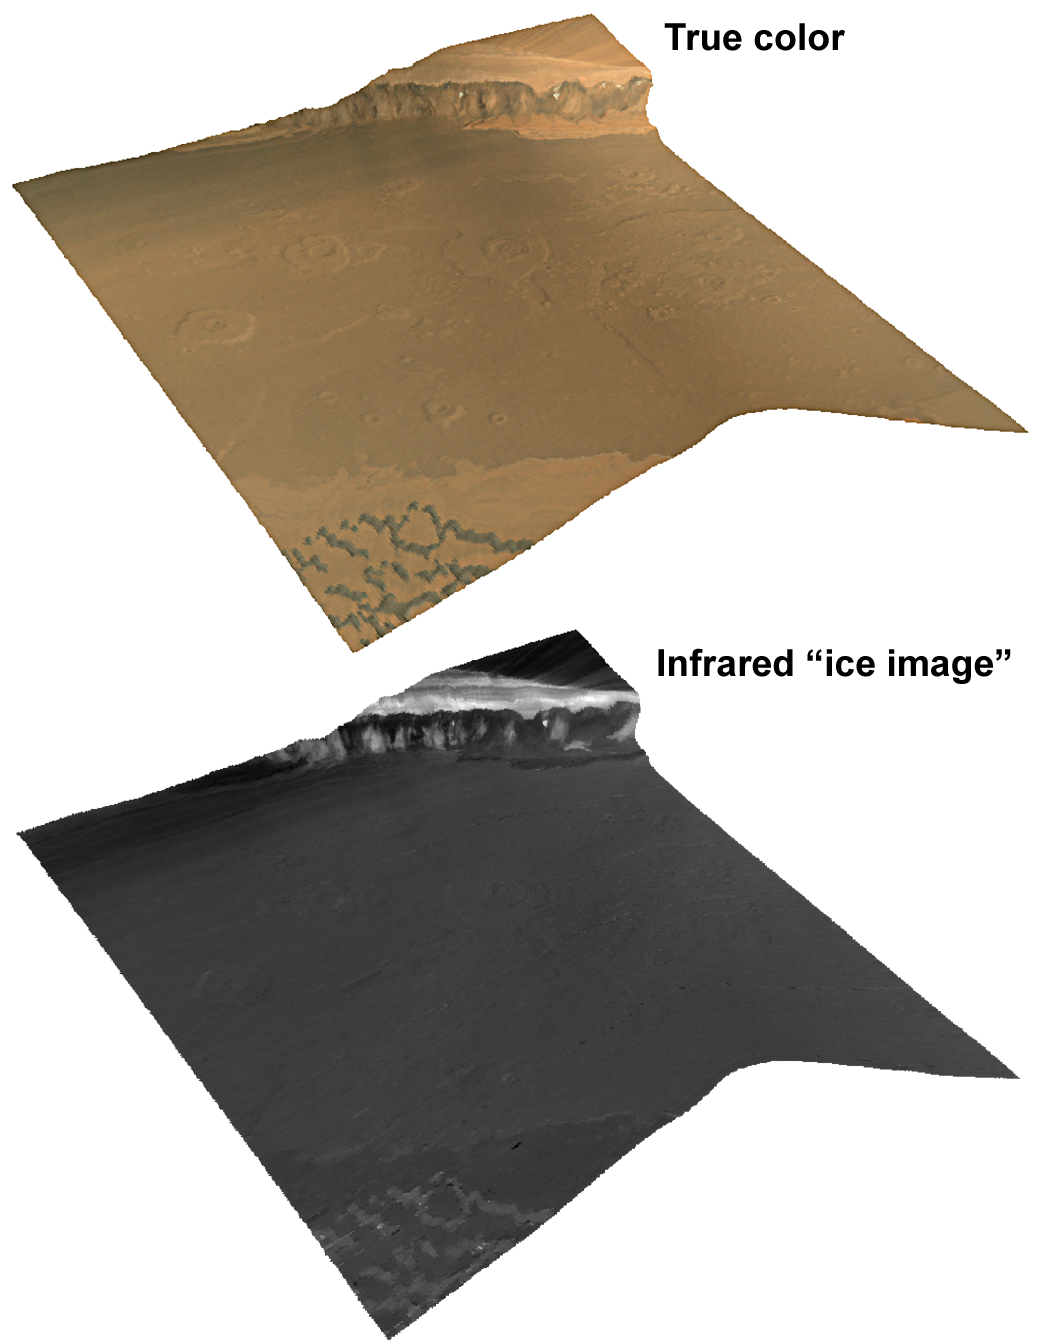

Chasma Boreale in the North Polar Region

This images shows a Compact Reconnaissance Imaging Spectrometer for Mars (CRISM) full-resolution “targeted image” of the edge of Mars’ north polar cap. The region in the image, Chasma Boreale, is a valley several kilometers or miles deep that cuts about 400 kilometers (about 250 miles) into the edge of the cap.

This image was acquired at 0851 UTC (4:51 a.m. EDT) on Oct. 1, 2006, near 84.6 degrees north latitude, 3.6 degrees east longitude. It covers an area about 13 kilometers (8 miles) long and, at the narrowest point, about 9 kilometers (5.6 miles) wide. At the center of the image the spatial resolution is as good as 18 meters (60 feet) per pixel. The image was taken in 544 colors covering wavelengths of 0.36 to 3.92 micrometers. Two renderings of the data are shown here, both draped over topography without vertical exaggeration, and then viewed from a perspective diagonally above the site. The top view is an approximately true-color representation. The bottom view, constructed from infrared wavelengths, shows strength of the spectral signature of ice. Brighter areas are rich in ice, and dark areas have little ice.

The polar cap has long been recognized to contain layers composed of dust and ice, and hence has been named the polar layered deposit. This sits atop an underlying “basal unit.” The upper part of the basal unit is dark at visible wavelengths and steeply sloped, whereas the lower part of the basal unit is brighter, redder, and layered like the polar layered deposits. The chasma floor is cratered, and in the foreground it is covered by dunes that are outliers of a north polar sand sea that surrounds the polar cap. The polar layered deposits and the basal unit form a steeply sloping scarp about 1.1 kilometers (0.7 miles) high.

CRISM’s image of this region shows a number of previously unrecognized characteristics of the polar layered deposits and the basal unit. First, the ice-rich polar layered deposits exhibit coherent banding both at visible and infrared wavelengths. This banding shows a history of differences in the abundance of dust that accumulated in polar ice, differences in ice grain size, or both. Second, both parts of the basal unit are depleted in ice, except for triangle-shaped regions on the side of the scarp. Third, the spectral properties of the brighter, layered lower basal unit resemble those of the polar layered deposits. In contrast, the upper basal unit is distinct from both of them. Finally, spectral properties of the foreground dunes closely resemble those of the darkest layers within the upper basal unit, and may be debris from it.

CRISM is one of six science instruments on NASA’s Mars Reconnaissance Orbiter. Led by The Johns Hopkins University Applied Physics Laboratory, the CRISM team includes expertise from universities, government agencies and small businesses in the United States and abroad.

CRISM’s mission: Find the spectral fingerprints of aqueous and hydrothermal deposits and map the geology, composition and stratigraphy of surface features. The instrument will also watch the seasonal variations in Martian dust and ice aerosols, and water content in surface materials — leading to new understanding of the climate.

NASA’s Jet Propulsion Laboratory, a division of the California Institute of Technology, Pasadena, manages the Mars Reconnaissance Orbiter mission for the NASA Science Mission Directorate. Lockheed Martin Space Systems, Denver, is the prime contractor and built the spacecraft.

Credit: NASA/JPL/JHUAPL